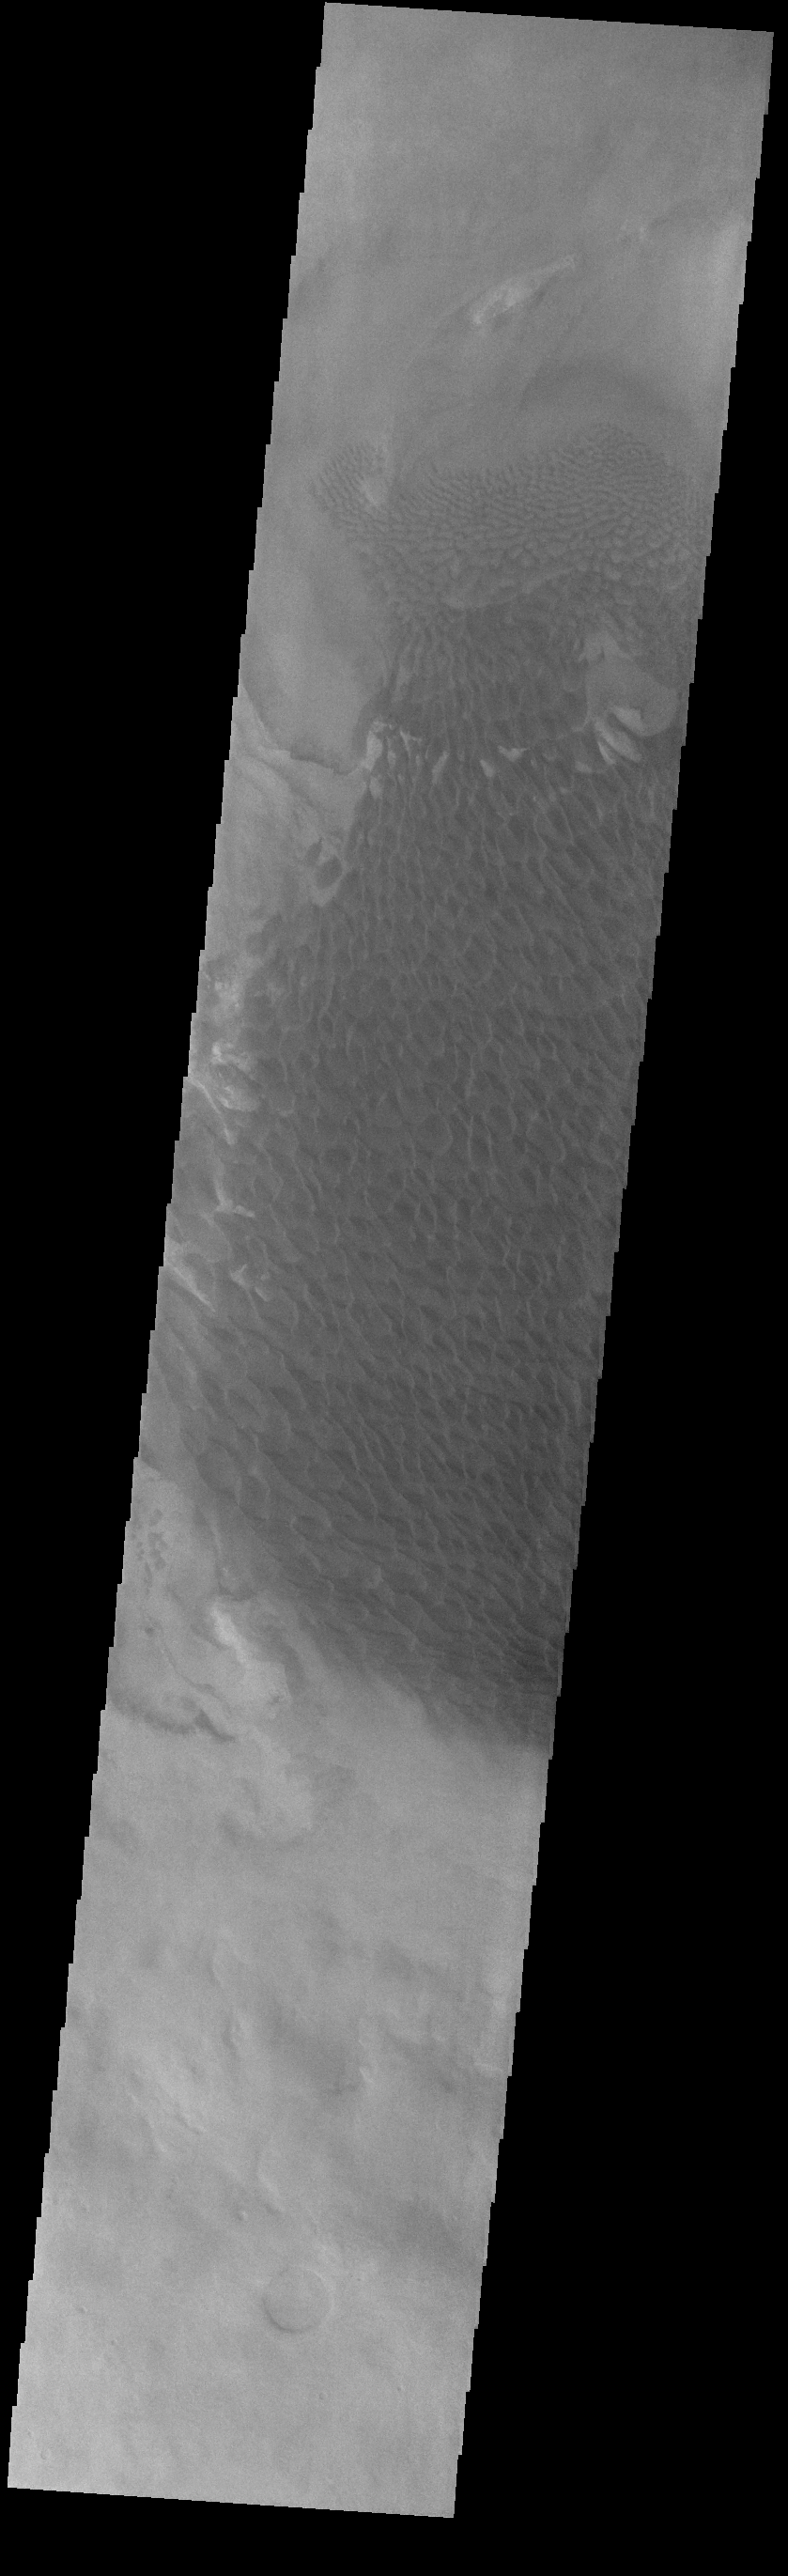

Rabe Crater Dunes

The large sand sheet with surface dune forms seen in this VIS image is located on the complex floor of Rabe Crater. The sand is likely derived by erosion into the deposit that fills most of the crater floor, creating a pit which hosts the dunes. This crater morphology is unique to Rabe Crater. Rabe Crater is located in Noachis Terra and is 108km in diameter (67 miles).

Credit: NASA/JPL-Caltech/ASU